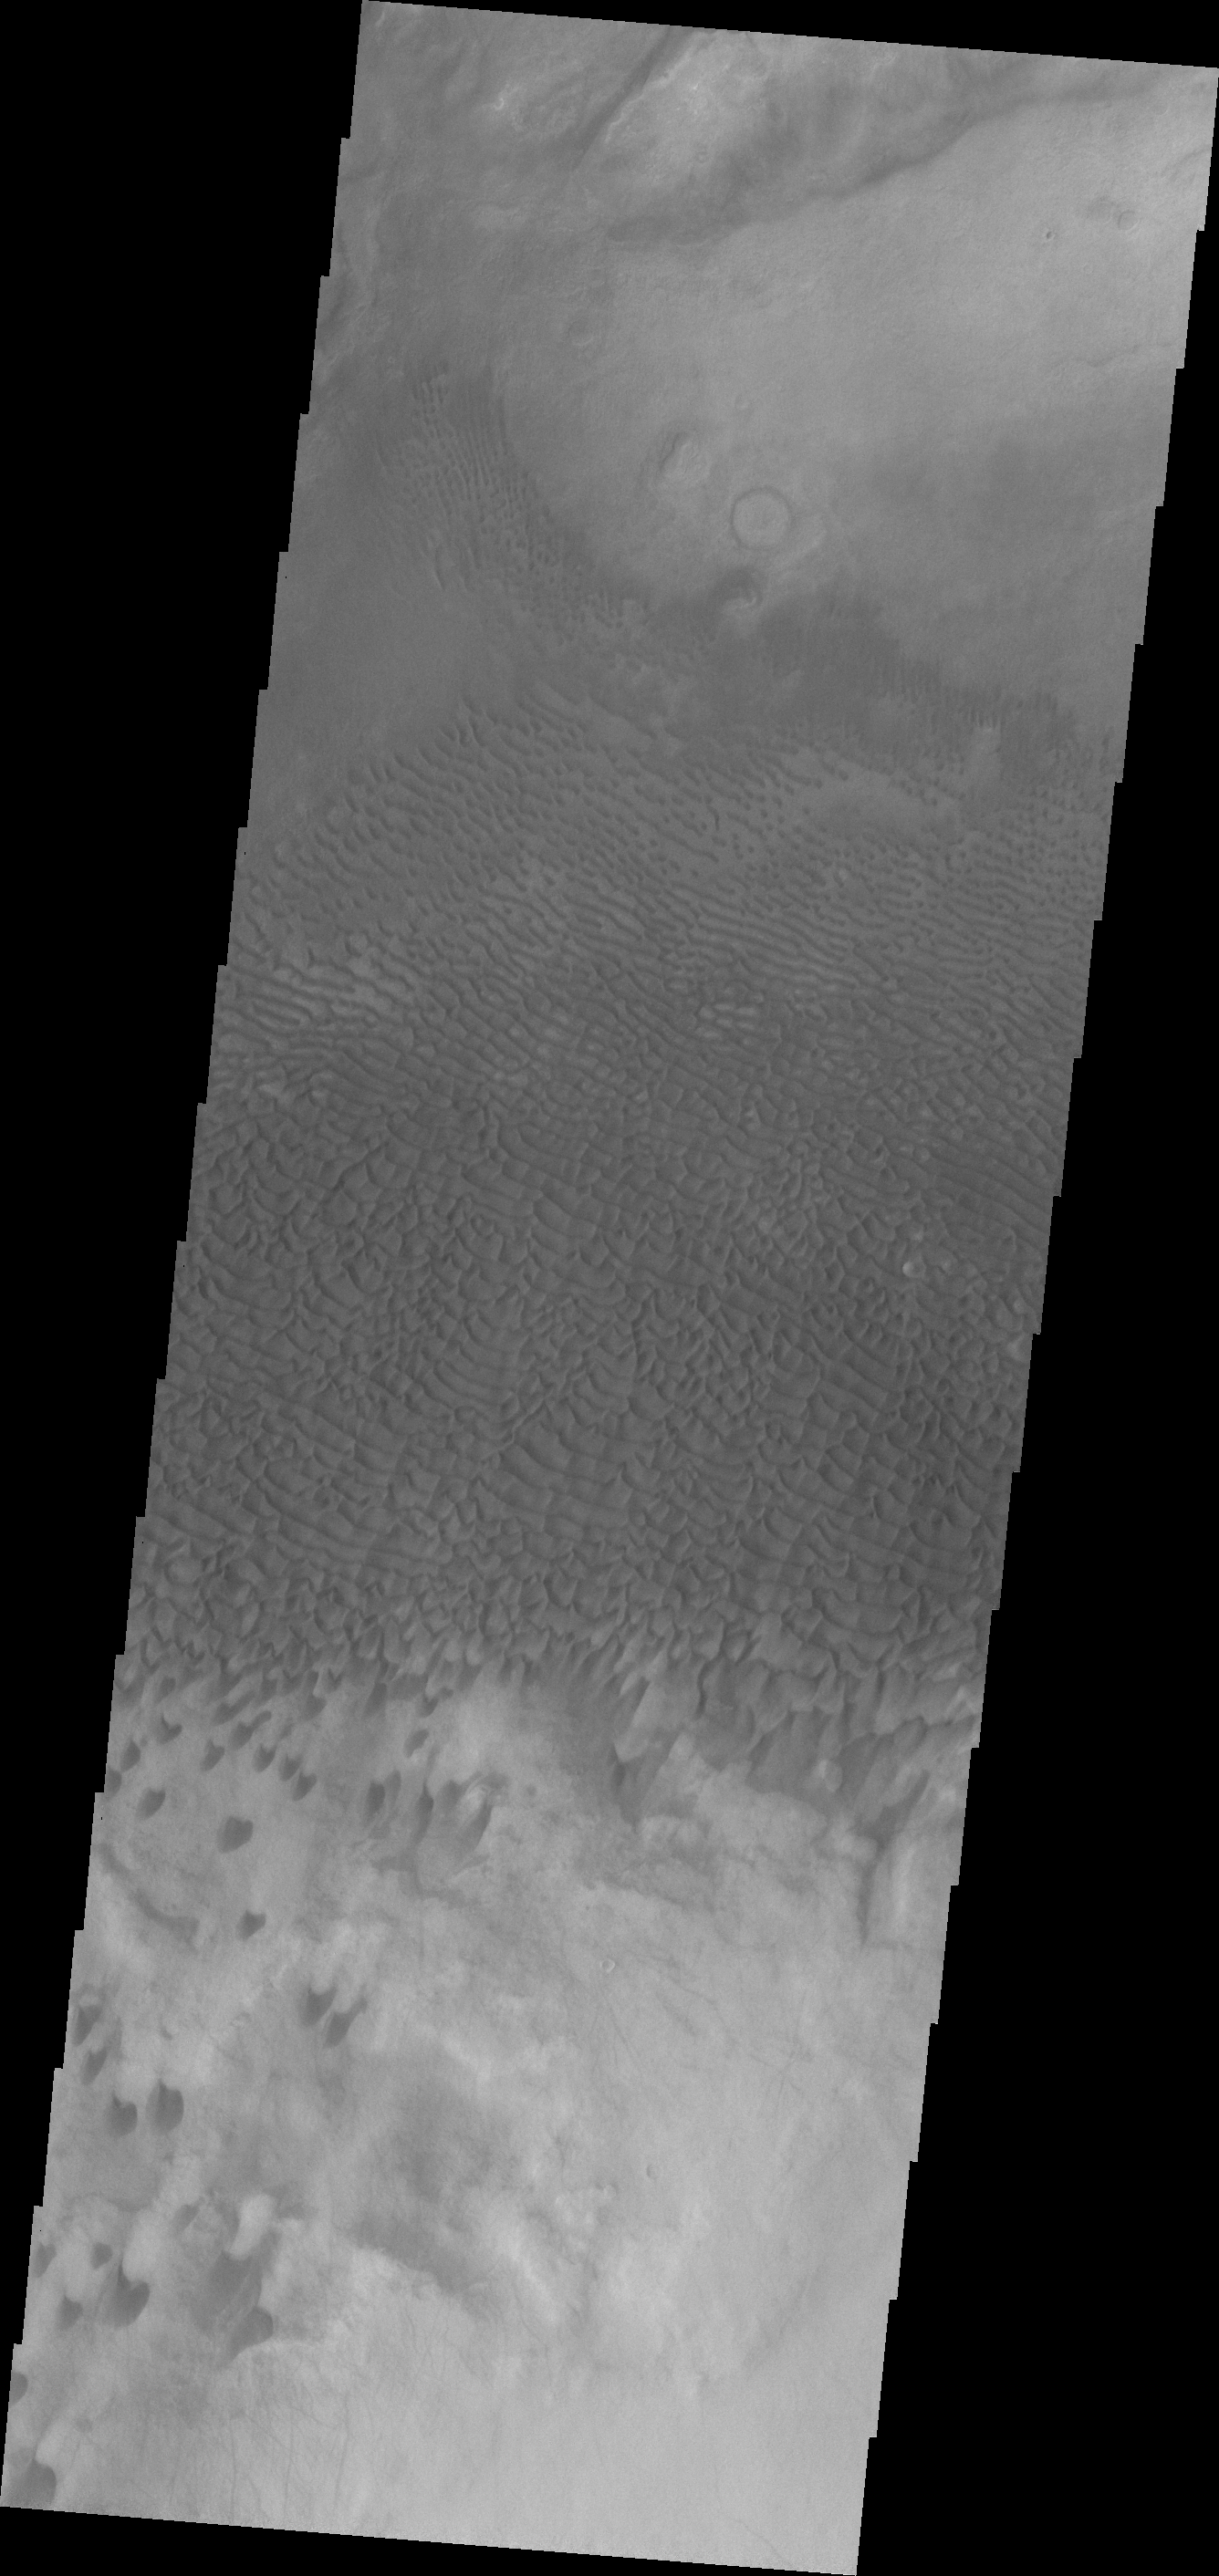

Dunes

This VIS image shows dunes in a topographic low within Aonia Terra.

Credit: NASA/JPL-Caltech/ASU